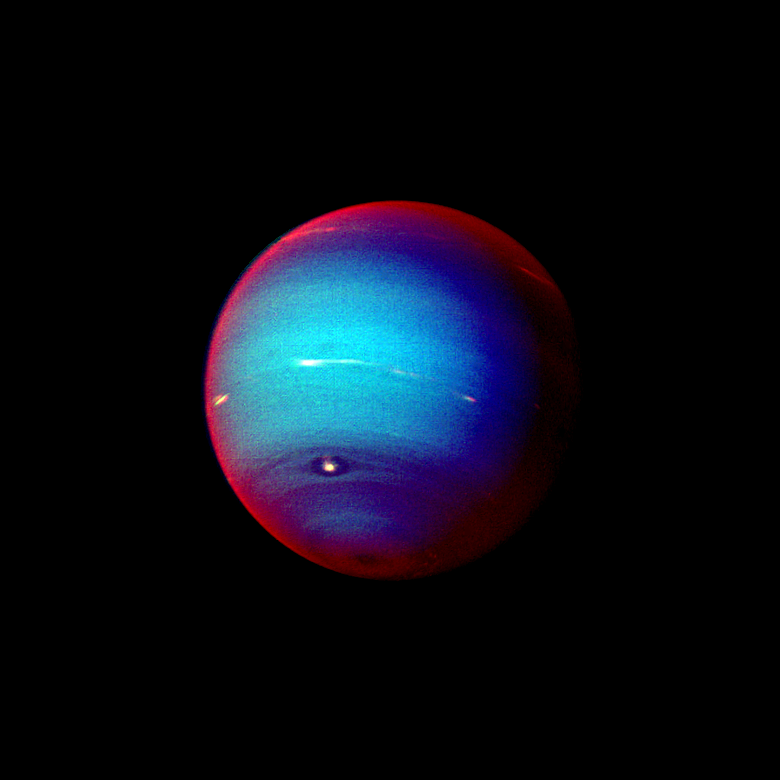

Neptune False Color Image of Haze

This false color photograph of Neptune was made from Voyager 2 images taken through three filters: blue, green, and a filter that passes light at a wavelength that is absorbed by methane gas. Thus, regions that appear white or bright red are those that reflect sunlight before it passes through a large quantity of methane. The image reveals the presence of a ubiquitous haze that covers Neptune in a semitransparent layer. Near the center of the disk, sunlight passes through the haze and deeper into the atmosphere, where some wavelengths are absorbed by methane gas, causing the center of the image to appear less red. Near the edge of the planet, the haze scatters sunlight at higher altitude, above most of the methane, causing the bright red edge around the planet. By measuring haze brightness at several wavelengths, scientists are able to estimate the thickness of the haze and its ability to scatter sunlight. The image is among the last full disk photos that Voyager 2 took before beginning its endless journey into interstellar space. The Voyager Mission is conducted by JPL for NASA’s Office of Space Science and Applications.

Credit: NASA/JPL